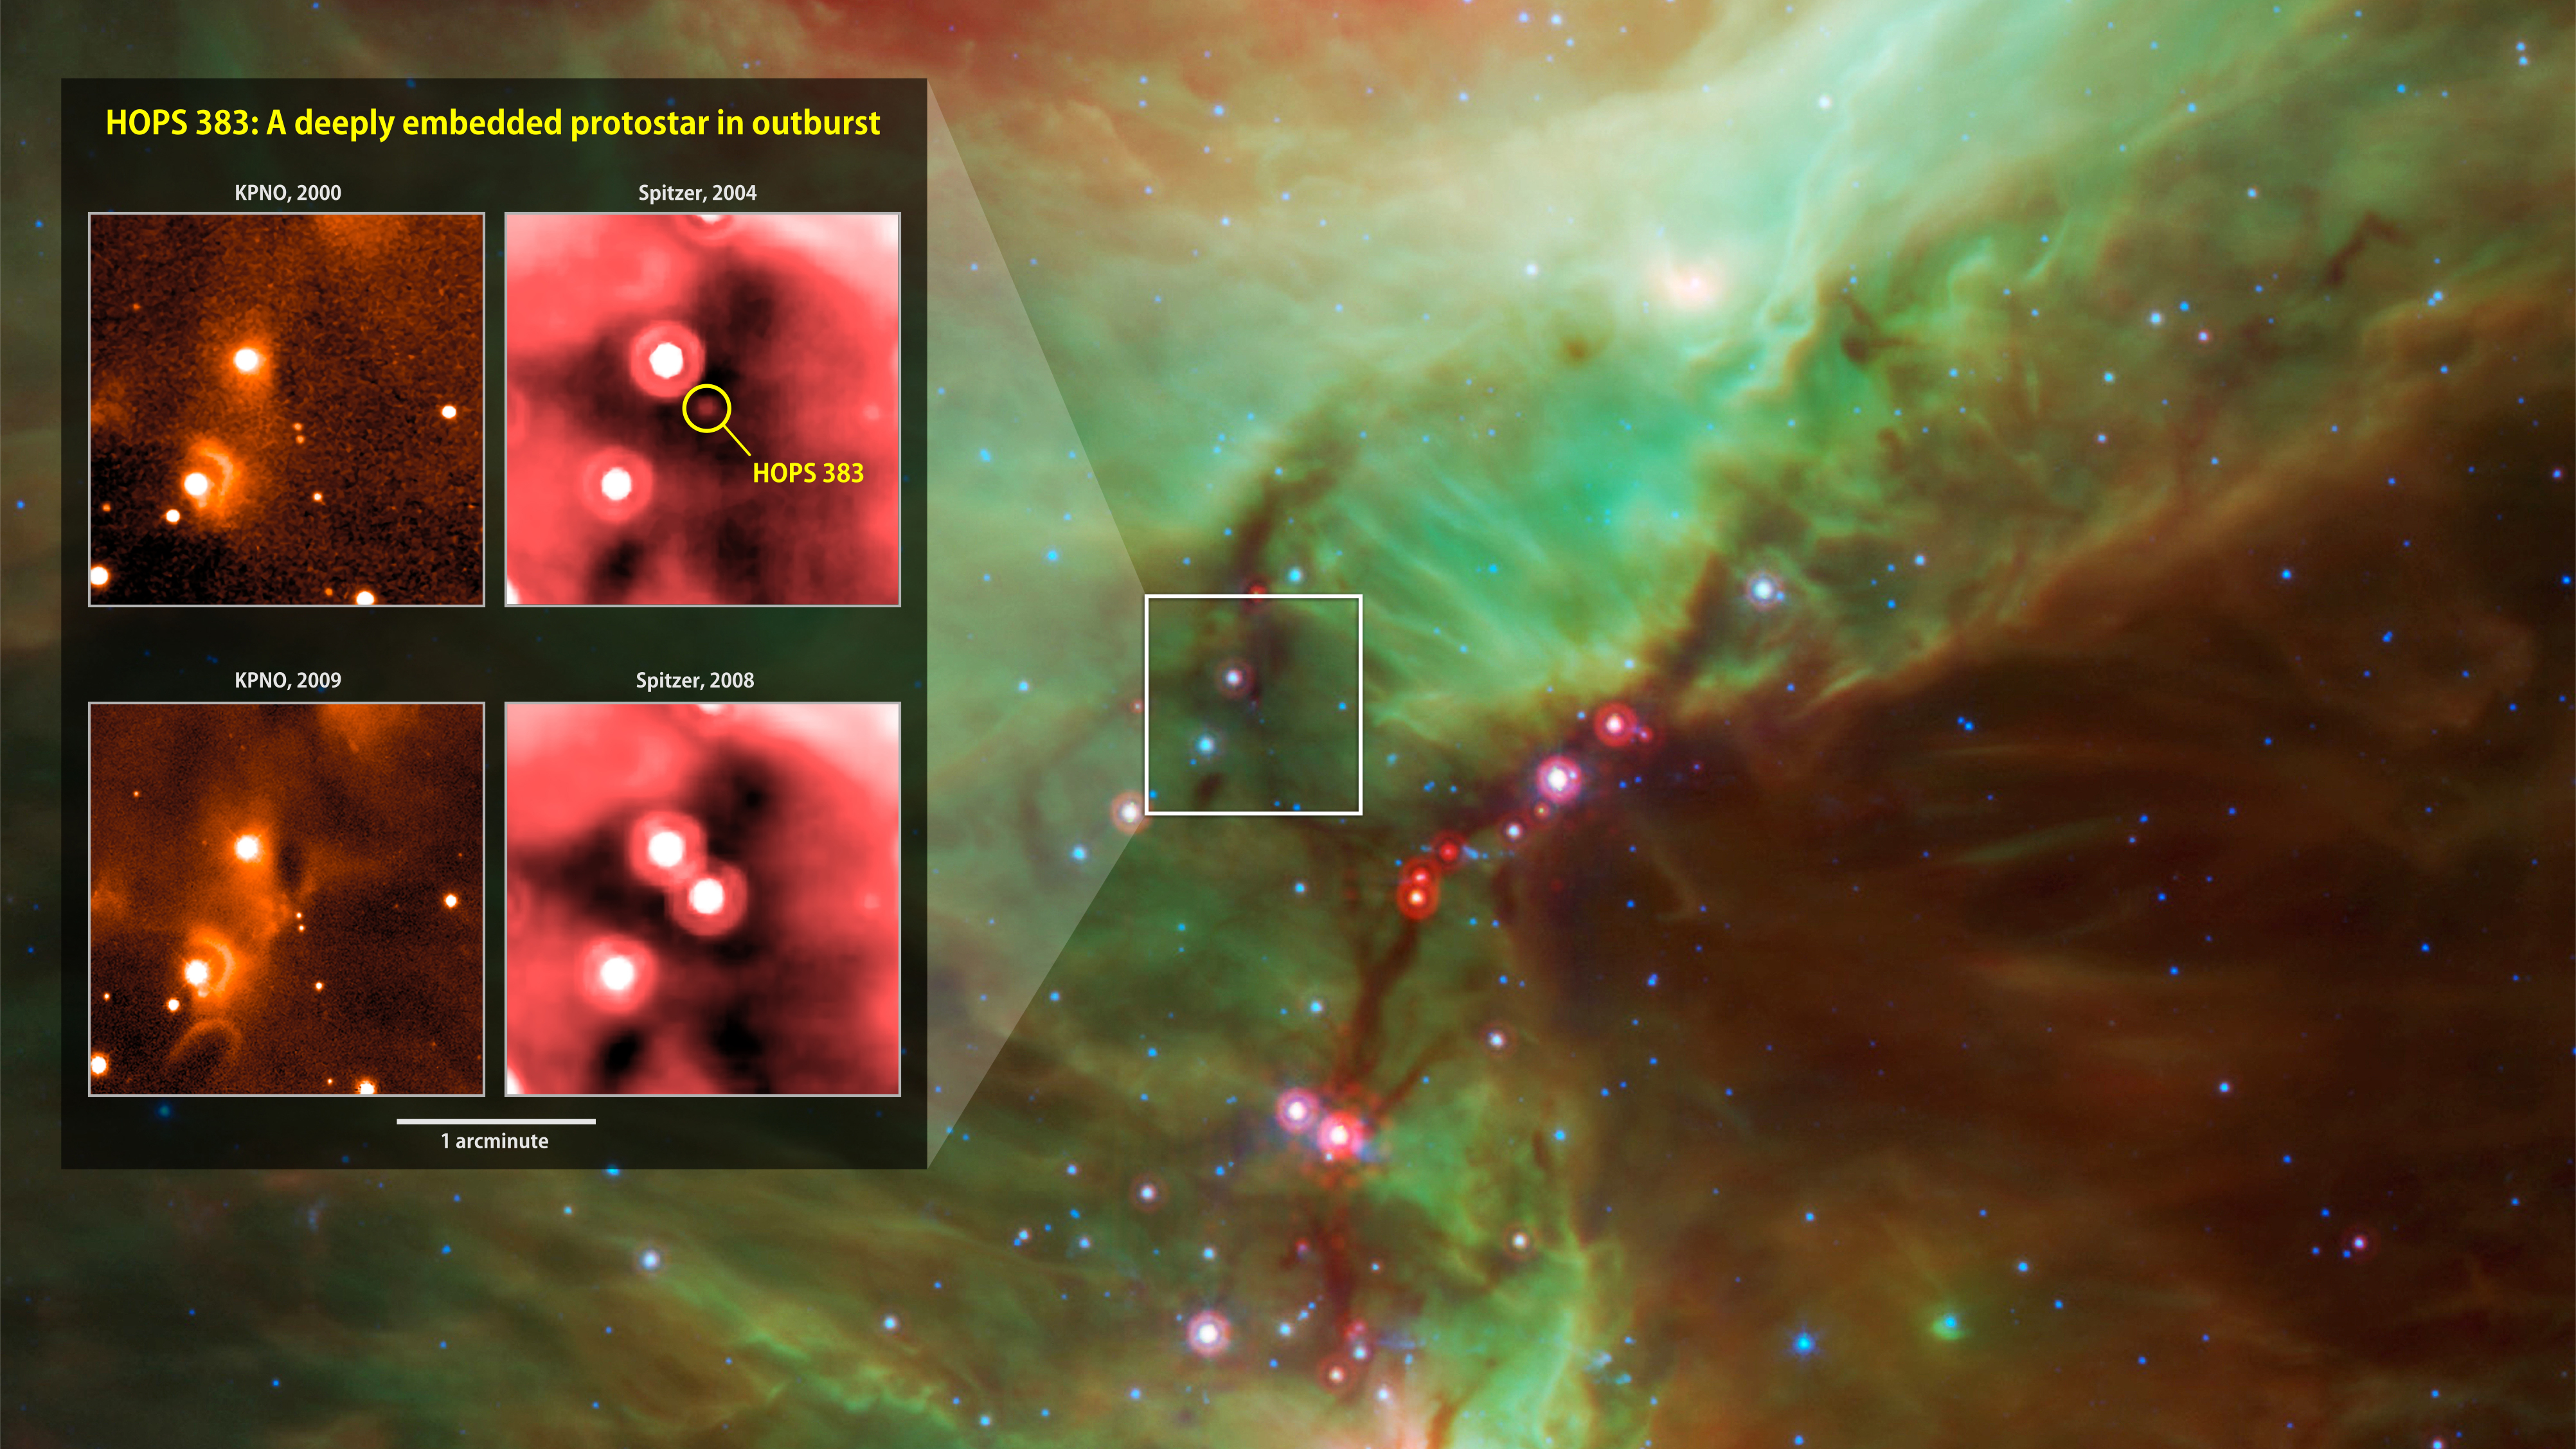

Embryonic Star's Outburst

Infrared images from instruments at Kitt Peak National Observatory (left) and NASA's Spitzer Space Telescope document the outburst of HOPS 383, a young protostar in the Orion star-formation complex. The background is a wide view of the region taken from a Spitzer four-color infrared mosaic.

NASA's Jet Propulsion Laboratory, Pasadena, California, manages the Spitzer Space Telescope mission for NASA's Science Mission Directorate, Washington. Science operations are conducted at the Spitzer Science Center at the California Institute of Technology in Pasadena. Spacecraft operations are based at Lockheed Martin Space Systems Company, Littleton, Colorado. Data are archived at the Infrared Science Archive housed at the Infrared Processing and Analysis Center at Caltech. Caltech manages JPL for NASA.

Credit: NASA/JPL-Caltech/Univ. of Toledo; background: E. Safron et al.